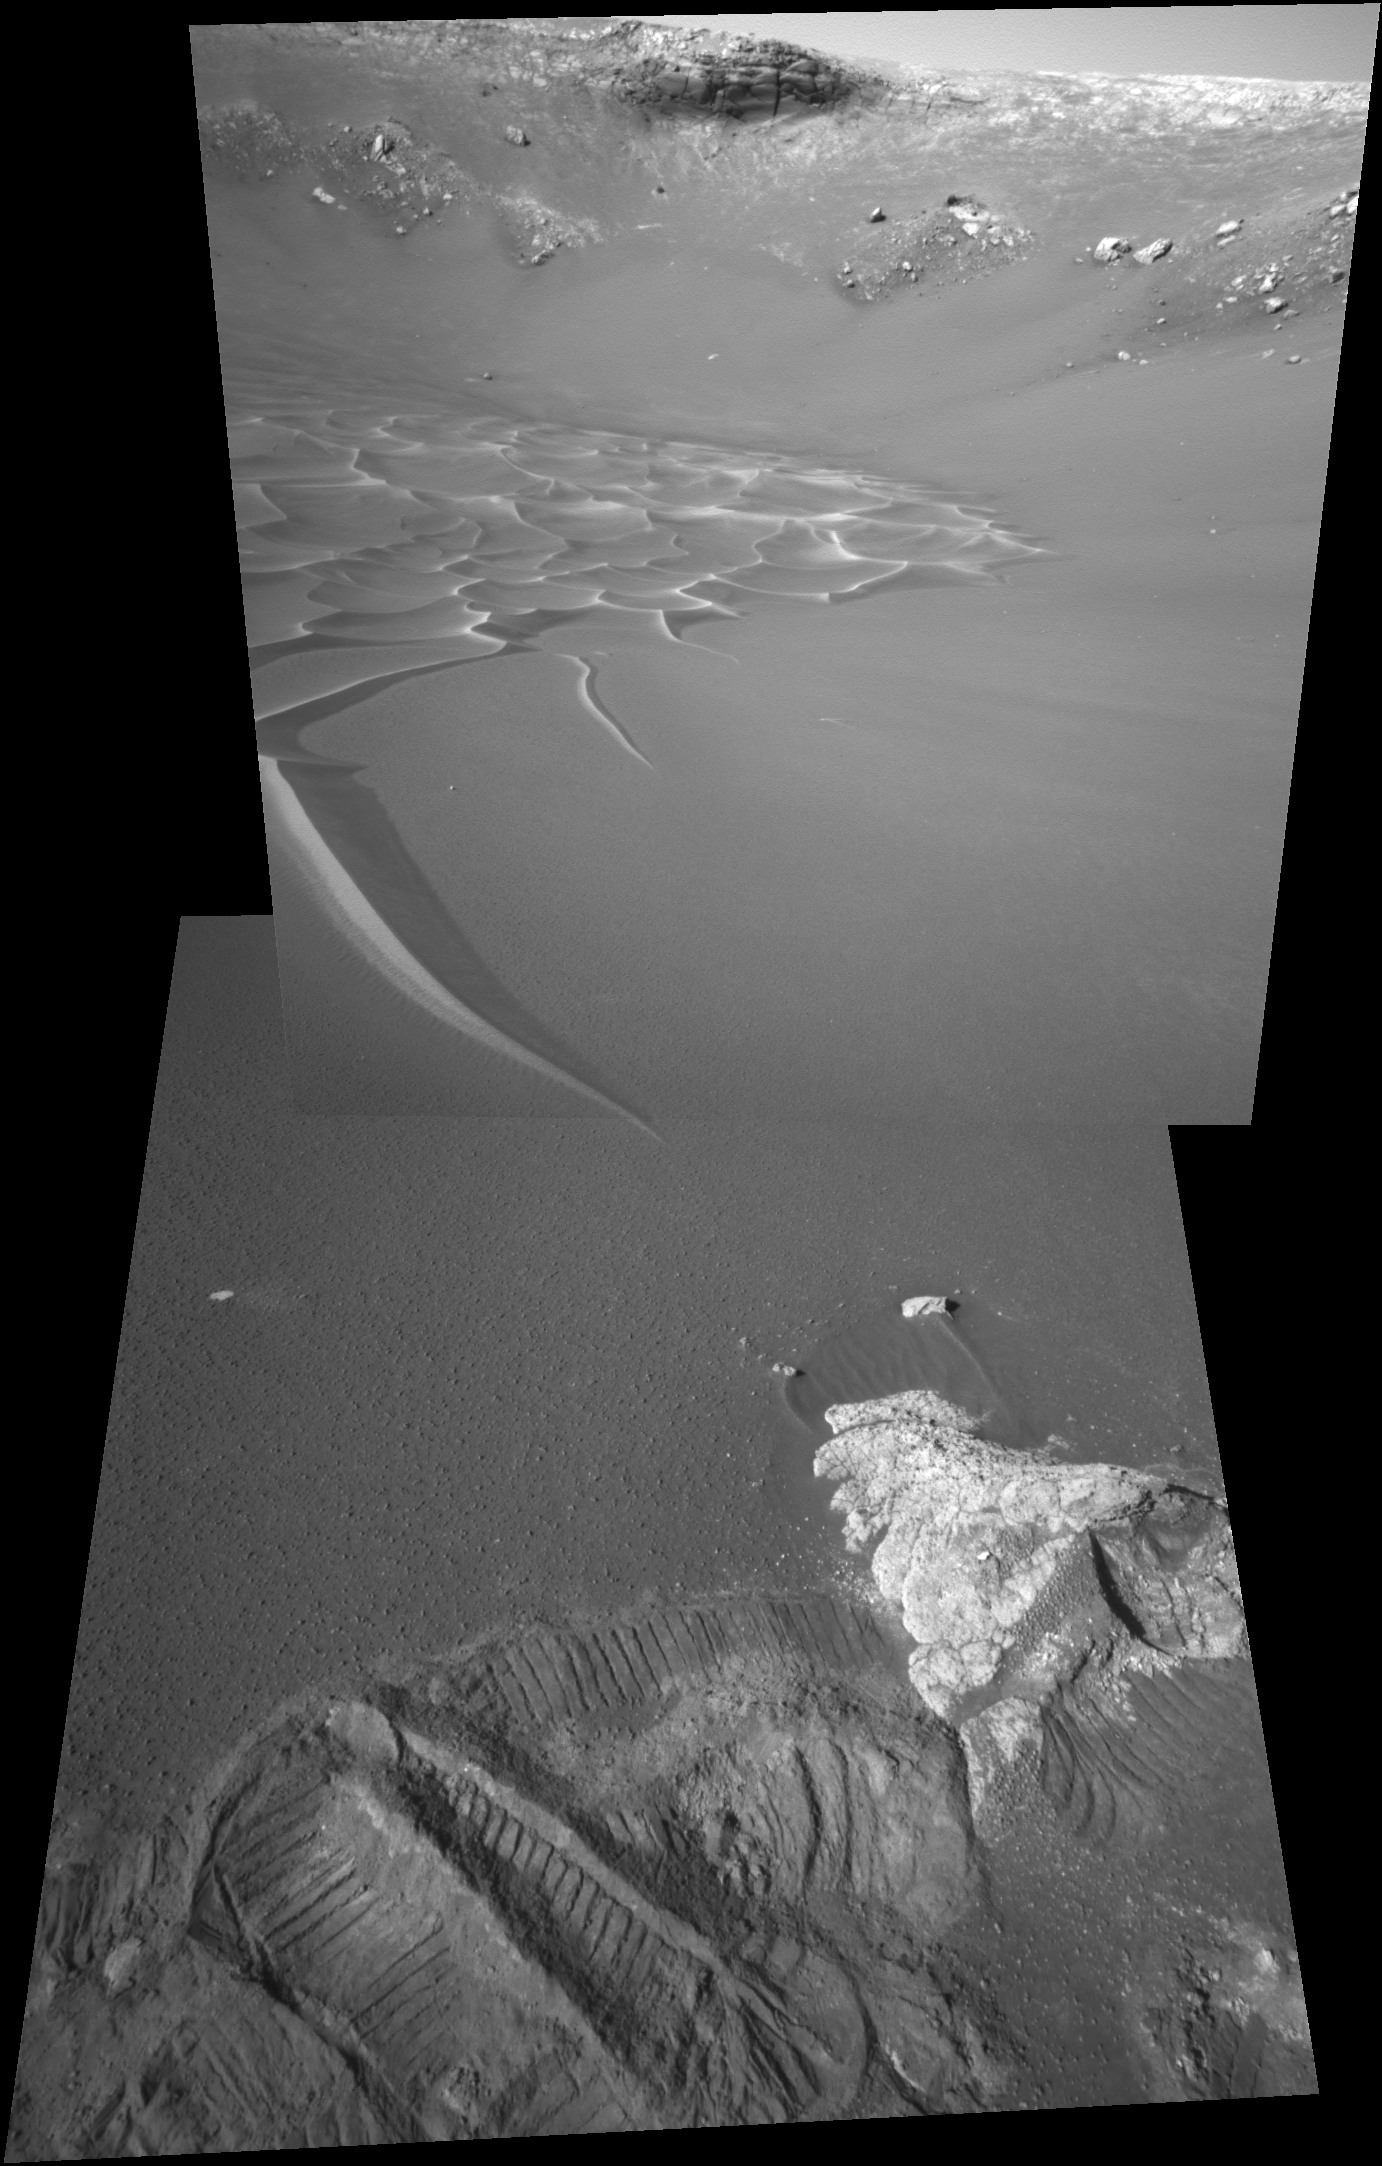

Pointing at ‘Puffin’

The intriguing dunes at the bottom of “Endurance Crater” presented a tantalizing target for the science team for NASA’s Mars Exploration Rover Opportunity. After analyzing the soil near and around the dunes, however, the rover engineering team decided that it was too risky to send Opportunity any closer. The terrain between the rover and the dune tendril did not present clear evidence of rocky plates to give the rover sufficient traction. A finger-like dune tendril pictured here (left) is, essentially, pointing to the rover’s current area of investigation. Opportunity rolled over the foreground rock, called “Puffin.” During the past several sols the rover has been examining its new neighborhood, an area that includes the rocks “Ellesmere” and “Escher” (not pictured) and the soil targets “Shag” and “Auk” (also not pictured). Experiencing significant slippage, the rover did some unintended trenching and left deep tracks in this area. This view is a mosaic of two images taken by the rover’s navigation camera on Opportunity’s 206th sol on Mars (August 22, 2004) and presented in a perspective projection. Figure 1 is a cylindrical-perspective projection and Figure 2 is a cylindrical perspective.

Credit: NASA/JPL